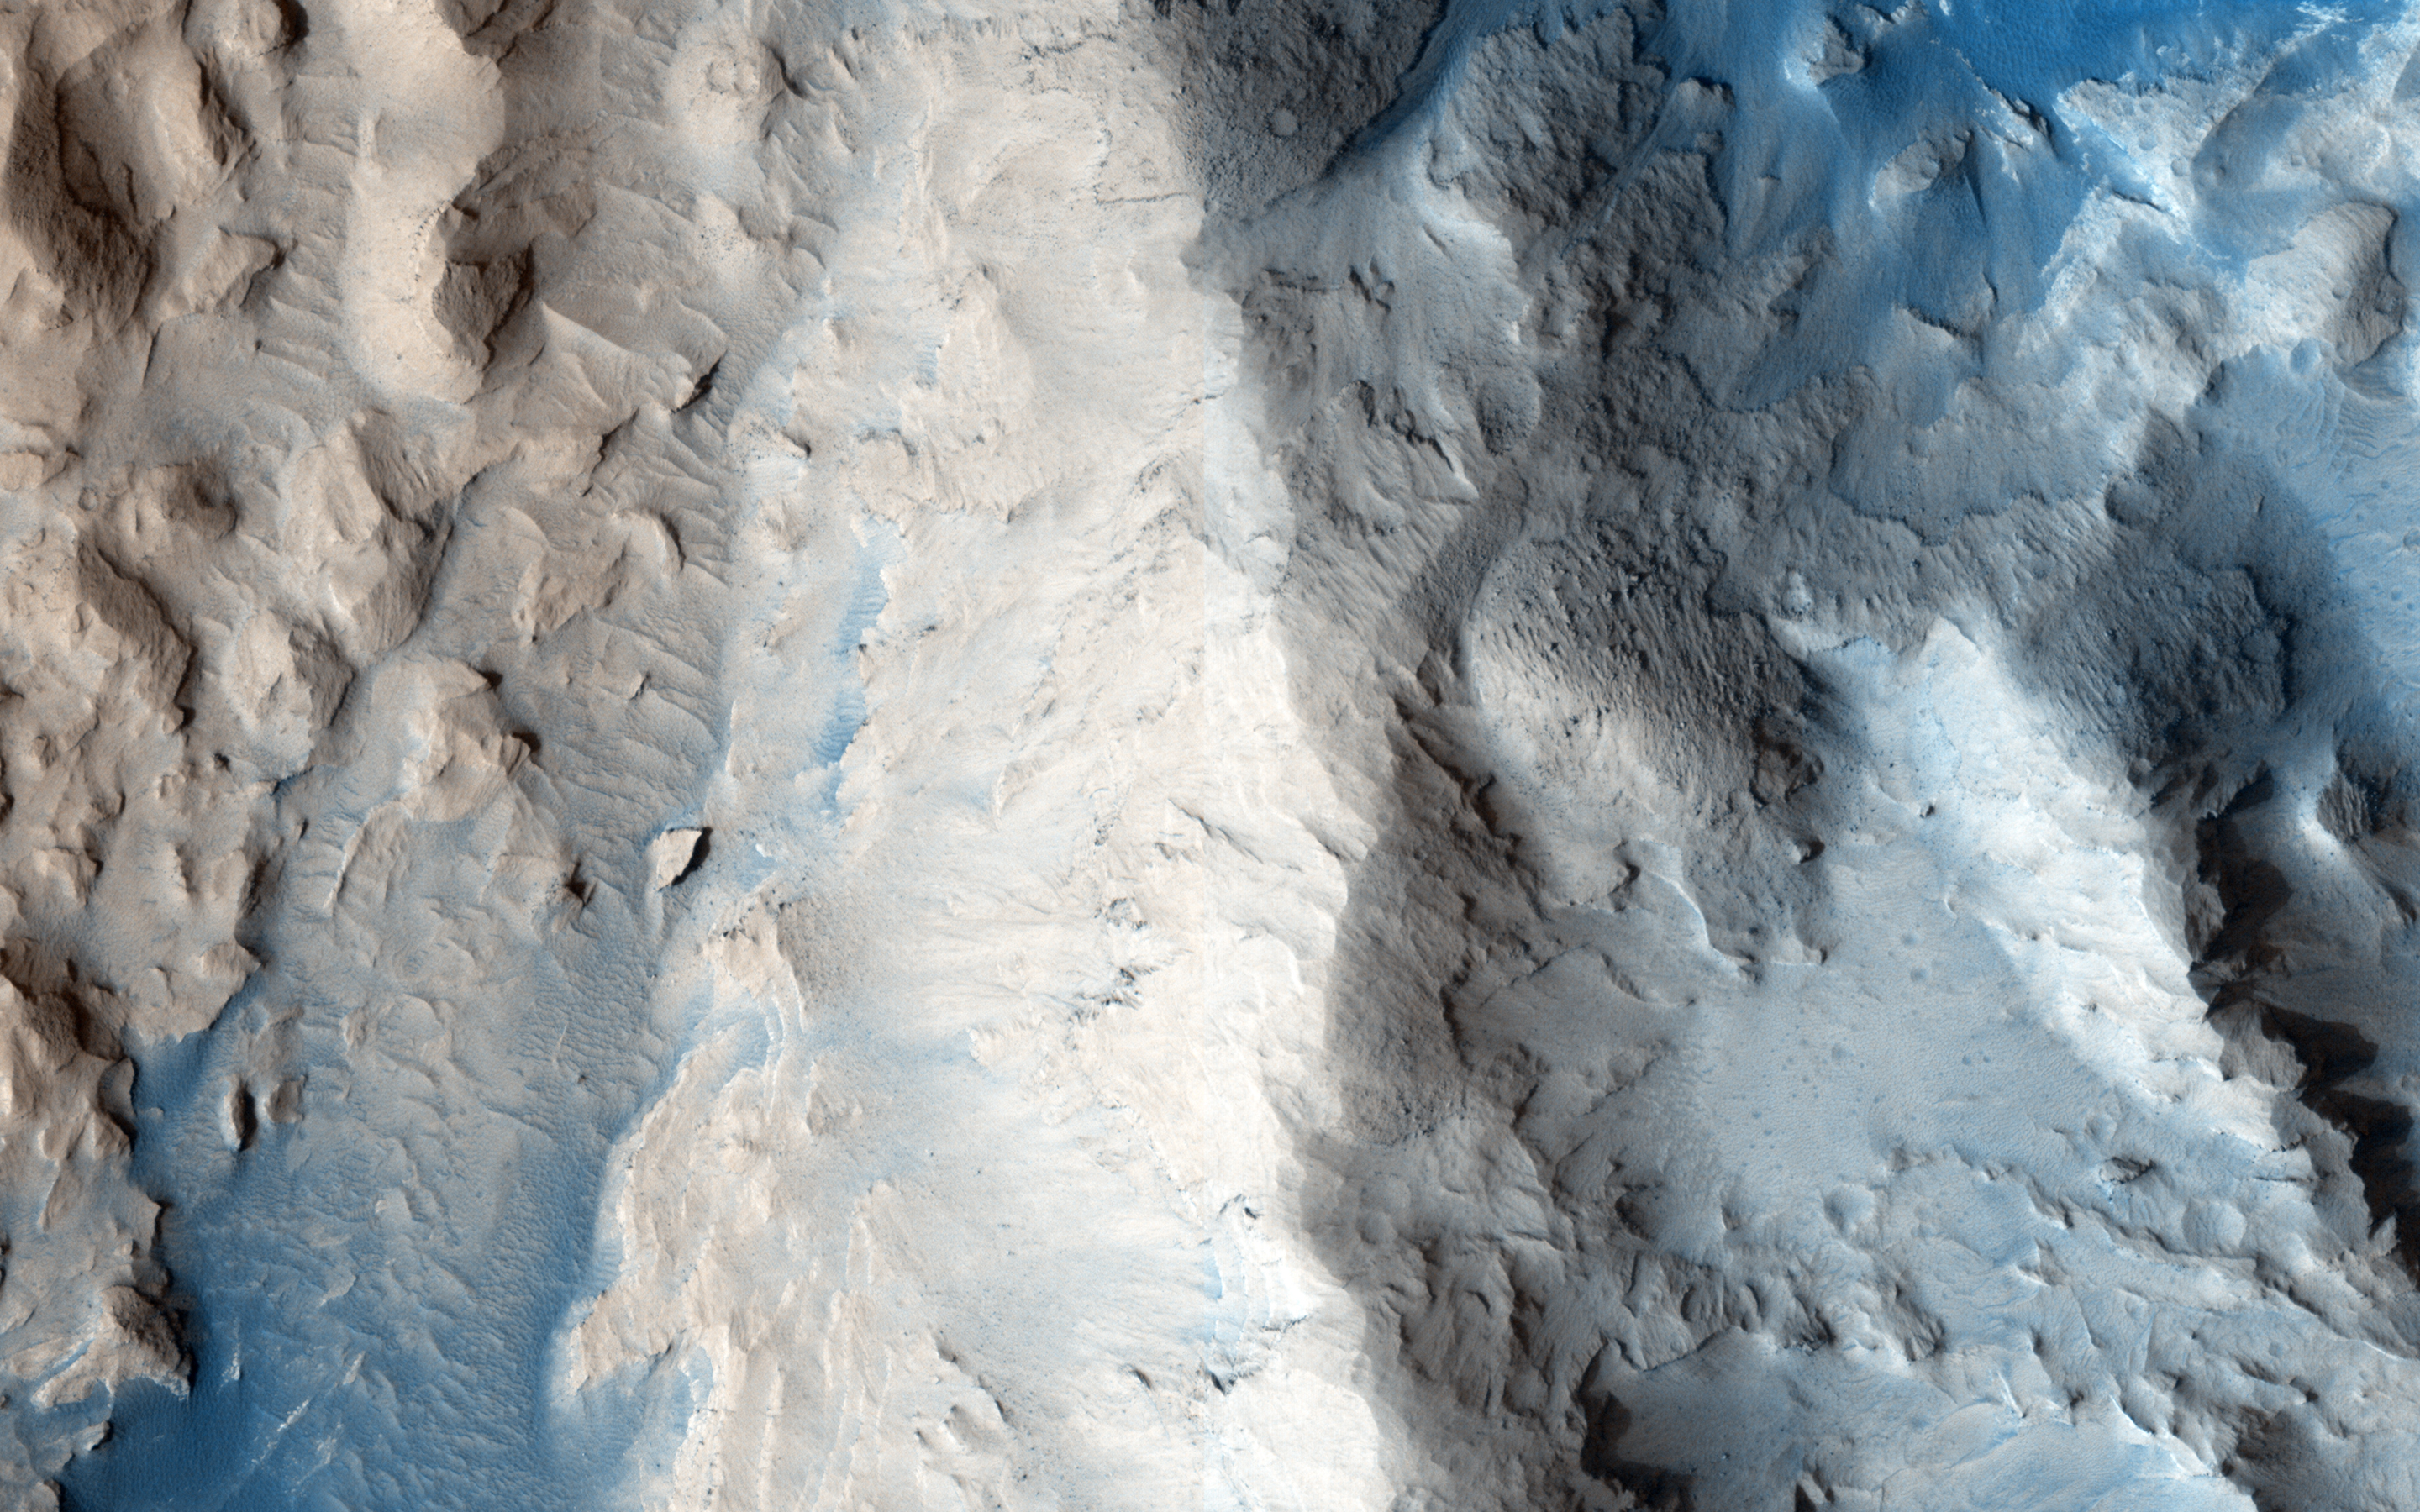

Dunes in Western Medusae Fossae Formation

The dark dunes in the western Medusae Fossae formation provide some evidence of having a local origin.

This image shows no large dunes, but many of the dark sand patches cover slopes up to discrete layers. It is possible that the sand is eroding out from those layers, but slopes can also act as sand traps.

The University of Arizona, Tucson, operates HiRISE, which was built by Ball Aerospace & Technologies Corp., Boulder, Colo. NASA’s Jet Propulsion Laboratory, a division of the California Institute of Technology in Pasadena, manages the Mars Reconnaissance Orbiter Project for NASA’s Science Mission Directorate, Washington.

Credit: NASA/JPL-Caltech/University of Arizona